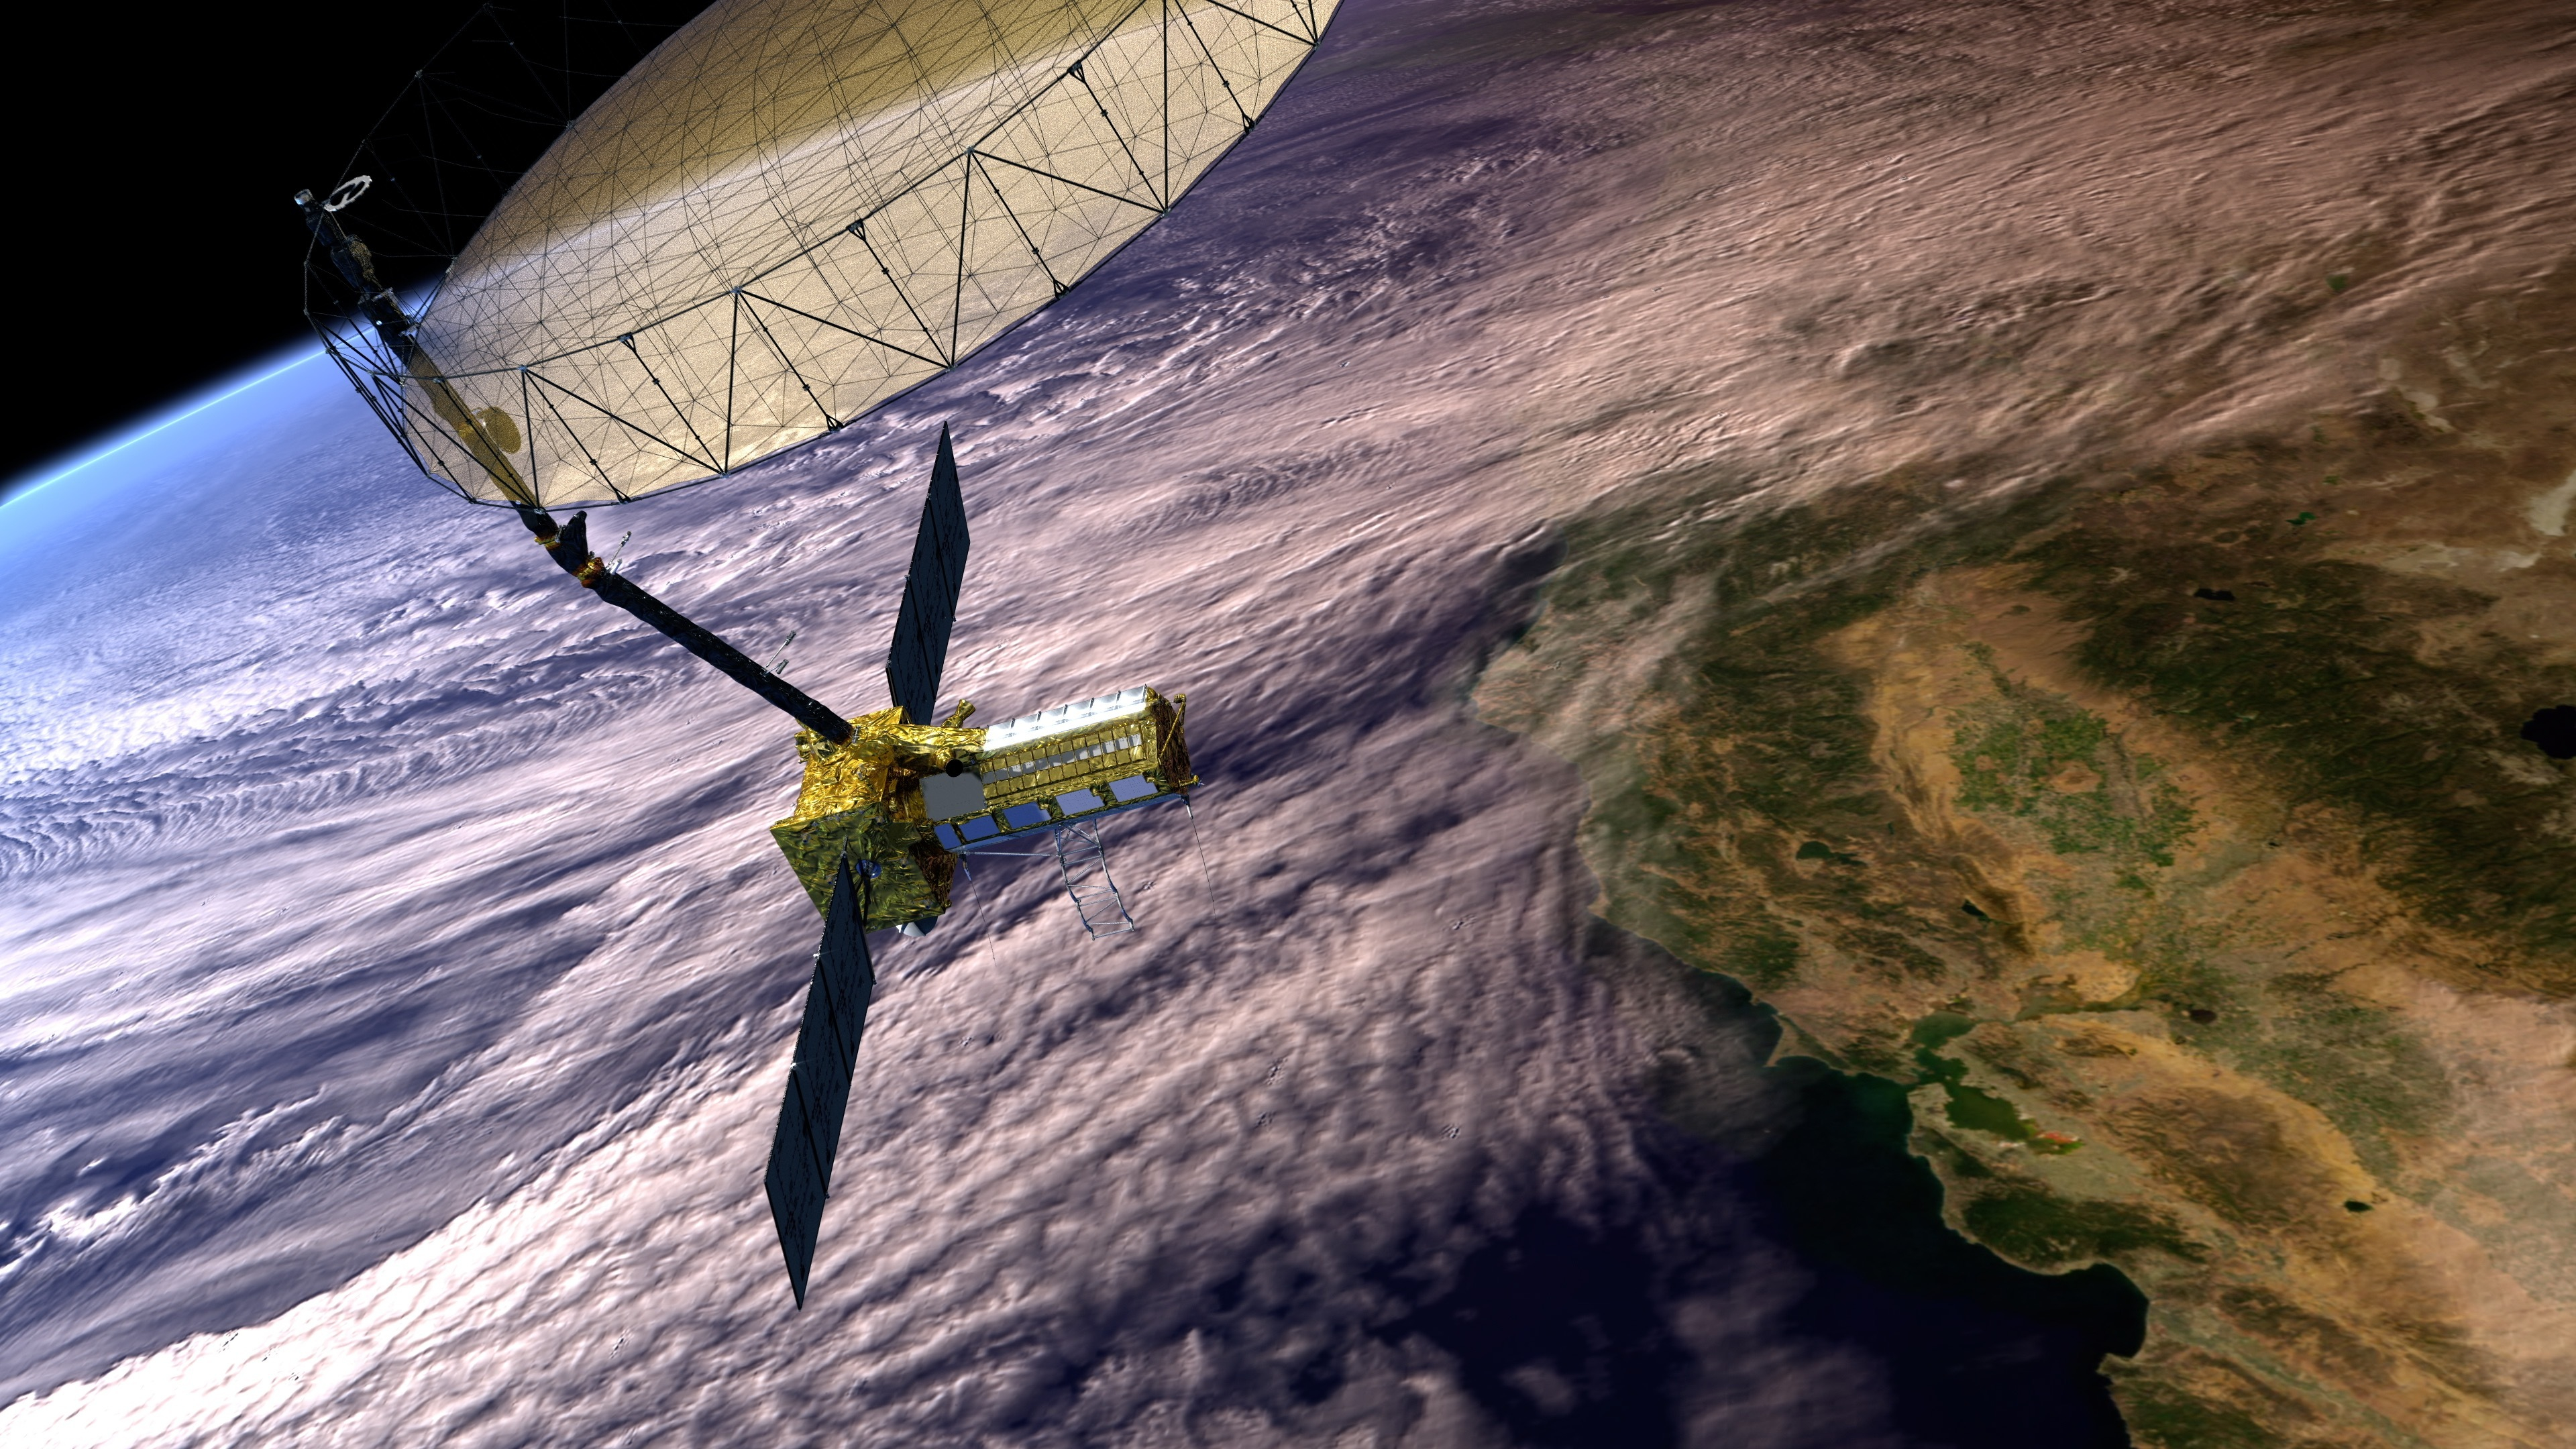

NISAR Satellite in Earth Orbit (Artist’s Concept)

This artist’s concept depicts the NISAR satellite in orbit over central and Northern California. Short for NASA-ISRO Synthetic Aperture Radar, NISAR is a joint mission of NASA and ISRO (Indian Space Research Organisation).

Scheduled to launch in 2024, NISAR features an advanced radar system to globally monitor changes to Earth’s land and ice surfaces. The data it collects will deepen scientists’ understanding of natural hazards, land use, climate change, and other global processes.

Housed within the satellite are two radar instruments: one from ISRO, and one built at NASA’s Jet Propulsion Laboratory. The satellite also features an antenna reflector nearly 40 feet (12 meters) in diameter, supported by a deployable boom. Using this system, the satellite will bounce radar signals off nearly all the planet’s solid surfaces twice every 12 days, tracking the motion of those surfaces down to fractions of an inch. The mission’s measurements will also provide insights into other processes, including the dynamics of forests, wetlands, and agricultural lands.

NISAR is the first space-hardware collaboration between NASA and ISRO on an Earth-observing mission. JPL, which is managed for NASA by Caltech in Pasadena, California, leads the U.S. component of the project.

Credit: NASA/JPL-Caltech